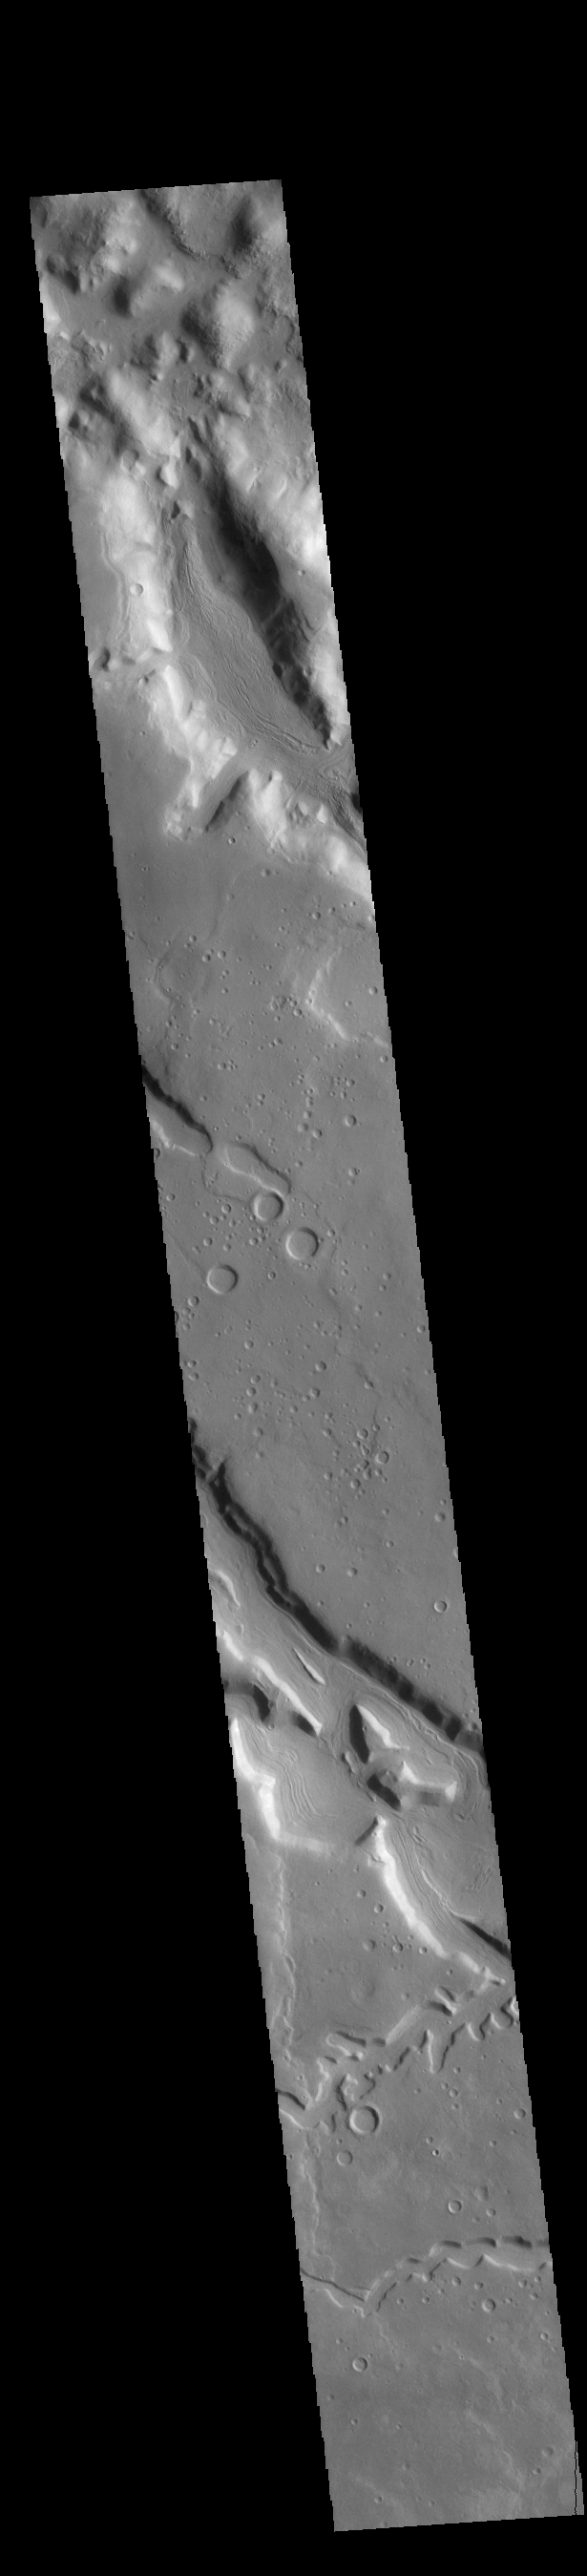

Channels

Today’s VIS image shows multiple channel systems located in Terra Sabaea. Two of the channels are named: Clasia Vallis and Hypsas Vallis, visible in the lower half of the image. Clasis Vallis is 125km long (77 miles), while Hypsas Vallis is only 33km long (20 miles).

Credit: NASA/JPL-Caltech/ASU